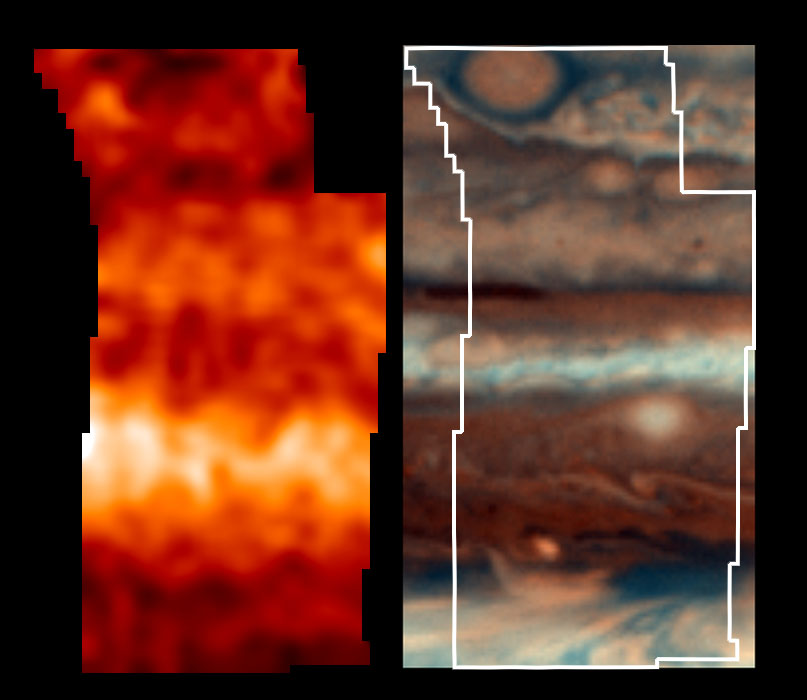

Jupiter’s Temperatures–Broad Latitude

This is one of the highest resolution images ever recorded of Jupiter’s temperature field. It was obtained by NASA’s Galileo mission, with its Photopolarimeter-Radiometer (PPR) experiment, during the seventh of its 10 orbits around Jupiter to date. This map, shown in the left panel, indicates the forces powering Jovian winds, and differentiates between areas of strongest upwelling and downwelling winds in the upper part of the atmosphere. A Hubble Space Telescope Planetary Camera color composite of this same region, taken within 10 hours of the PPR map, is shown in the right panel for the same region, as a reference to the visual clouds. An outline of the region mapped by the PPR is also shown.

This atmospheric observation covered a broad latitude region, and it shows that the visually dark regions generally have warmer temperatures than the visually light ones, indicating that they are regions of downwelling, dry air which clear out cloud condensate particles. The “little red spot” at the northernmost part of this image is colder than its surroundings, consistent with it being a region of upwelling and cooling gas. The smaller spots to its southeast (lower right) and other lighter spots in the HST image are all colder than their surroundings, consistent with regions of upwelling and cooling gas. The northern half of the brightest band in the map is brighter than the southern half, and it reveals some detailed structure, down to the 1900- kilometer (1200-mile) resolution of the PPR, which is not always readily correlated with variations of the visual cloud field.

One surprise of this temperature map involved temperatures near the dark blue-gray feature in the map, an area like the one into which the Probe descended. While large regions of downwelling wind heat the local area elsewhere in Jupiter, this region of vigorous downwelling appears close to being thermally neutral. The drying, downwelling winds may be deeper in the atmosphere than sensed by the PPR, or this region may have enough downwelling motions so that additional downwelling has little effect on energy and temperature. Either scenario indicates these generally clear and dry regions are fundamentally different from most of Jupiter’s downwelling regions.

The Jet Propulsion Laboratory, Pasadena, CA manages the mission for NASA’s Office of Space Science, Washington, DC.

Credit: NASA/JPL